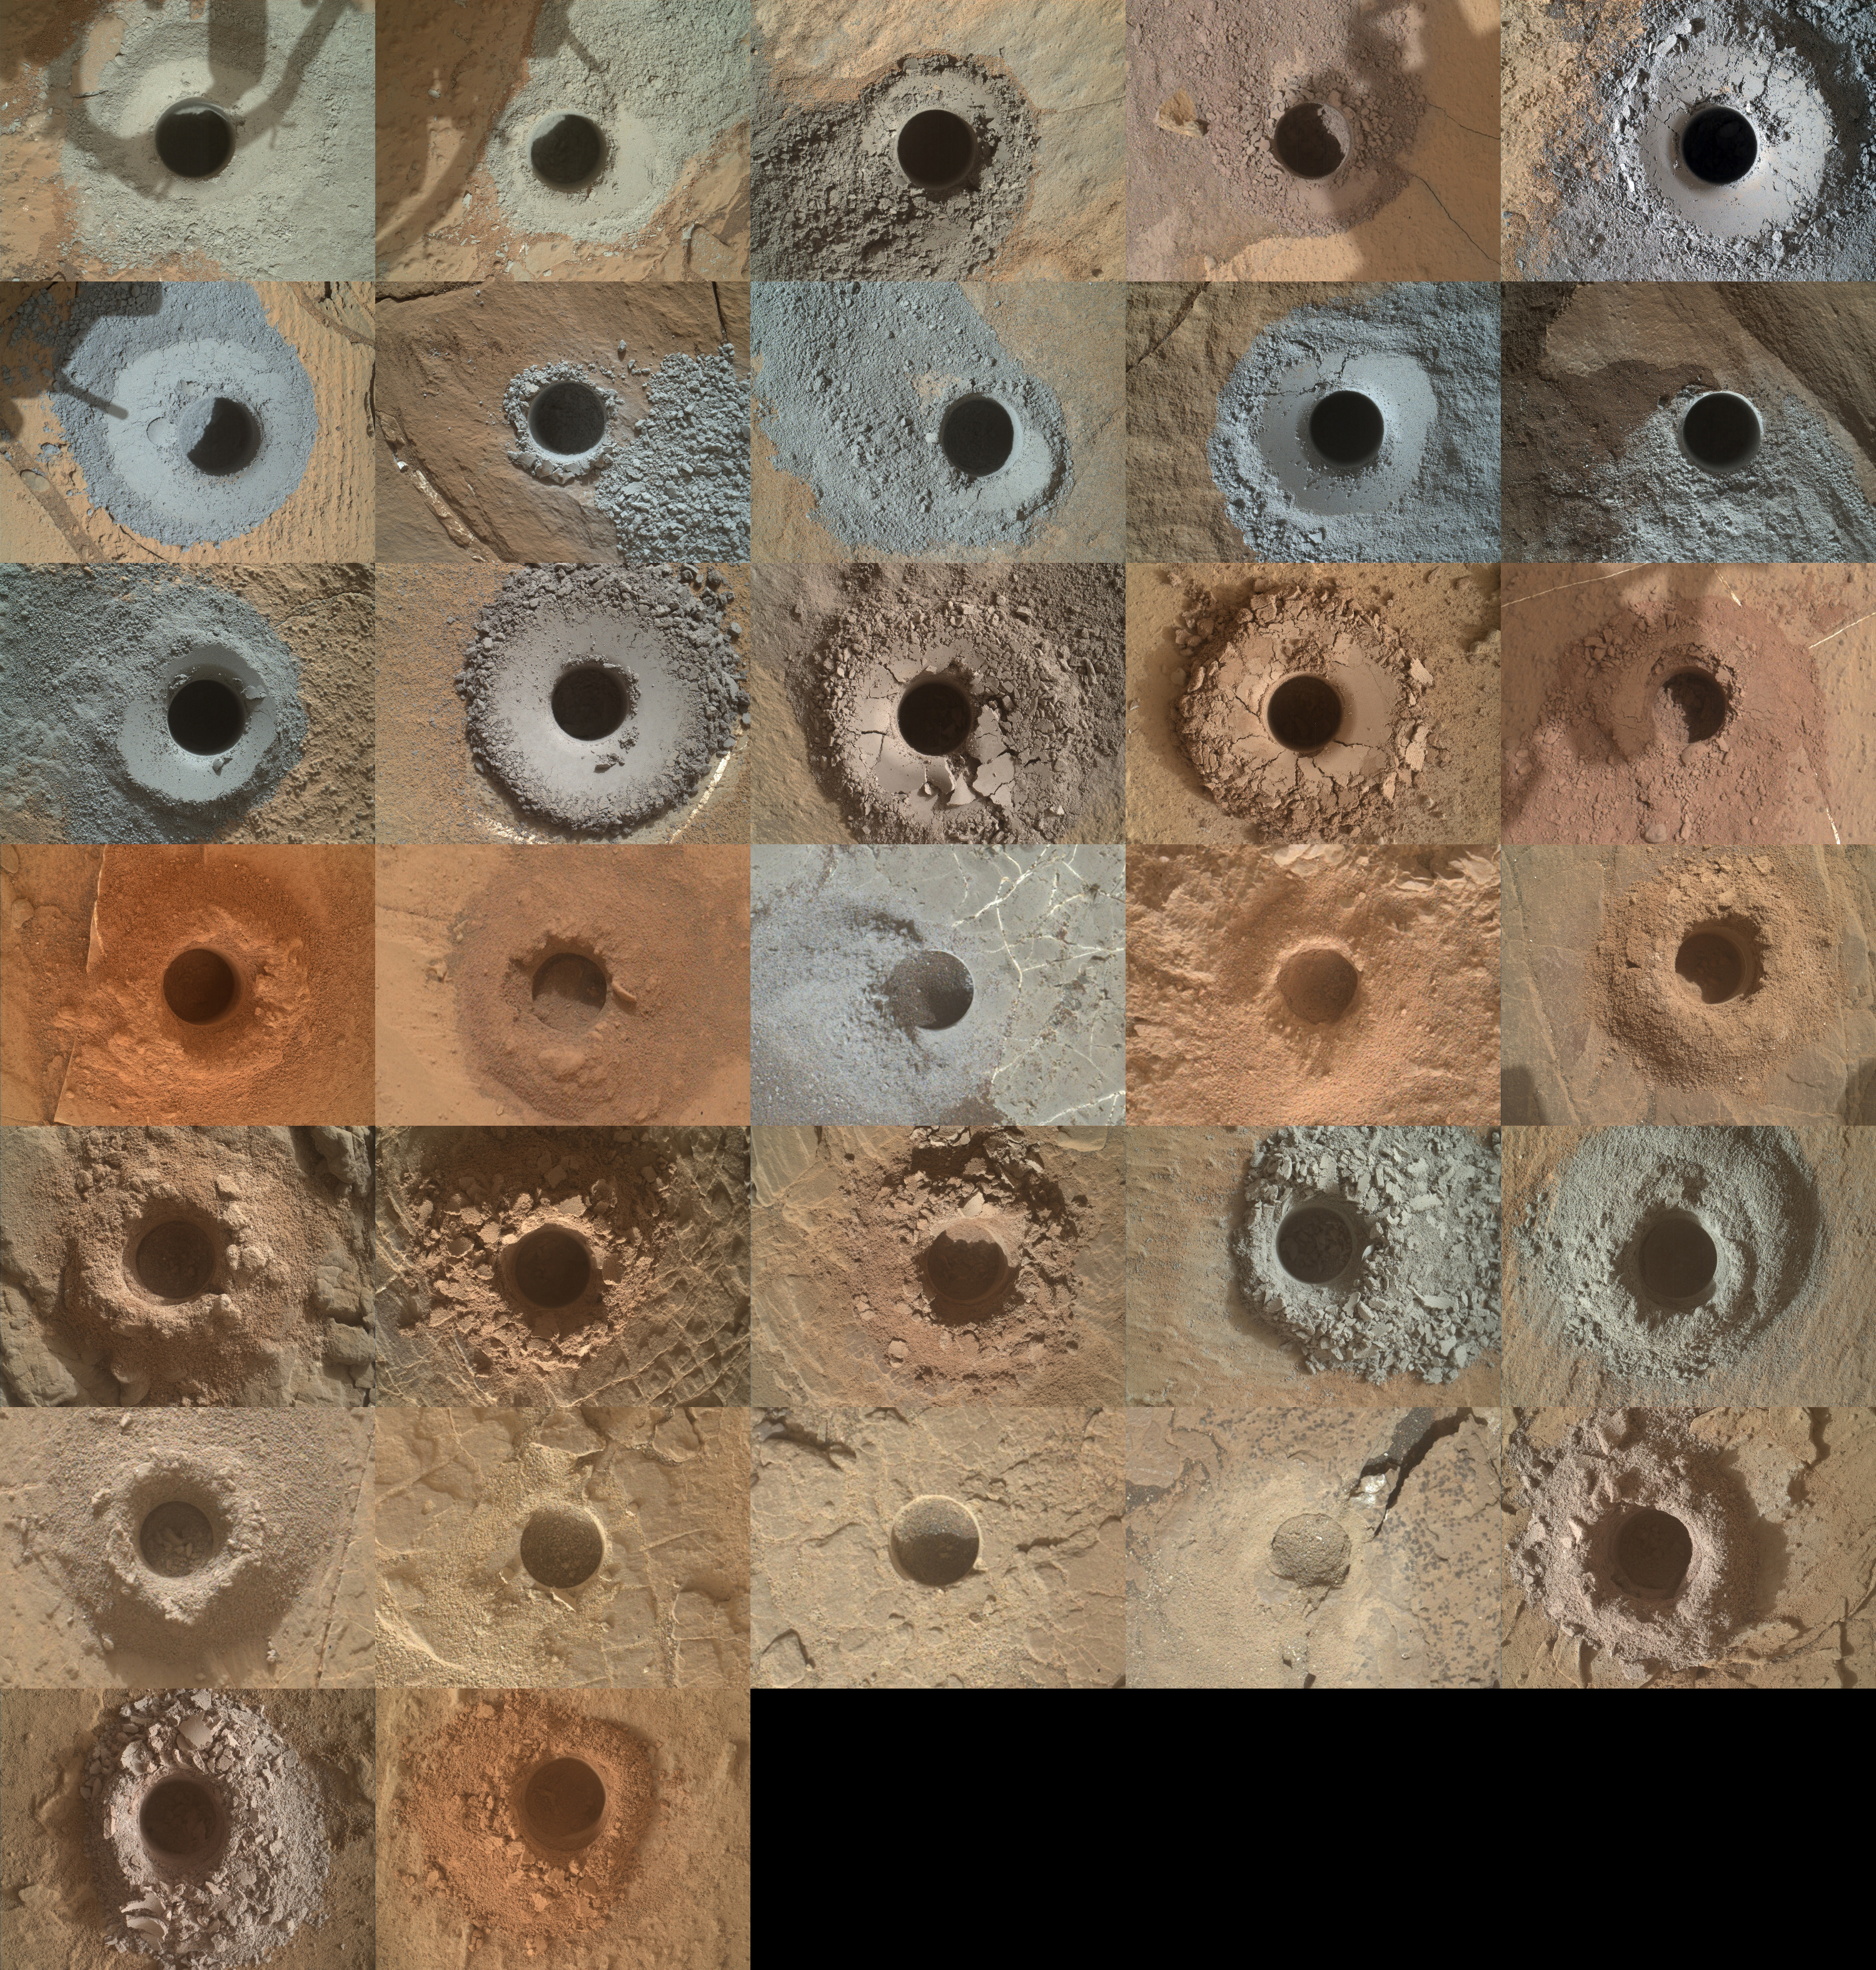

Curiosity’s 32 Drill Holes

NASA’s Curiosity Mars rover has used the drill on its robotic arm to take 32 rock samples to date. The Mars Hand Lens Imager (MAHLI), a camera on the end of the robotic arm, provided the images in this mosaic.

MAHLI was built by Malin Space Science Systems in San Diego. NASA’s Jet Propulsion Laboratory, a division of Caltech in Pasadena, California, manages the Curiosity rover for the NASA Science Mission Directorate in Washington. JPL designed and built Curiosity.

Credit: NASA/JPL-Caltech/MSSS